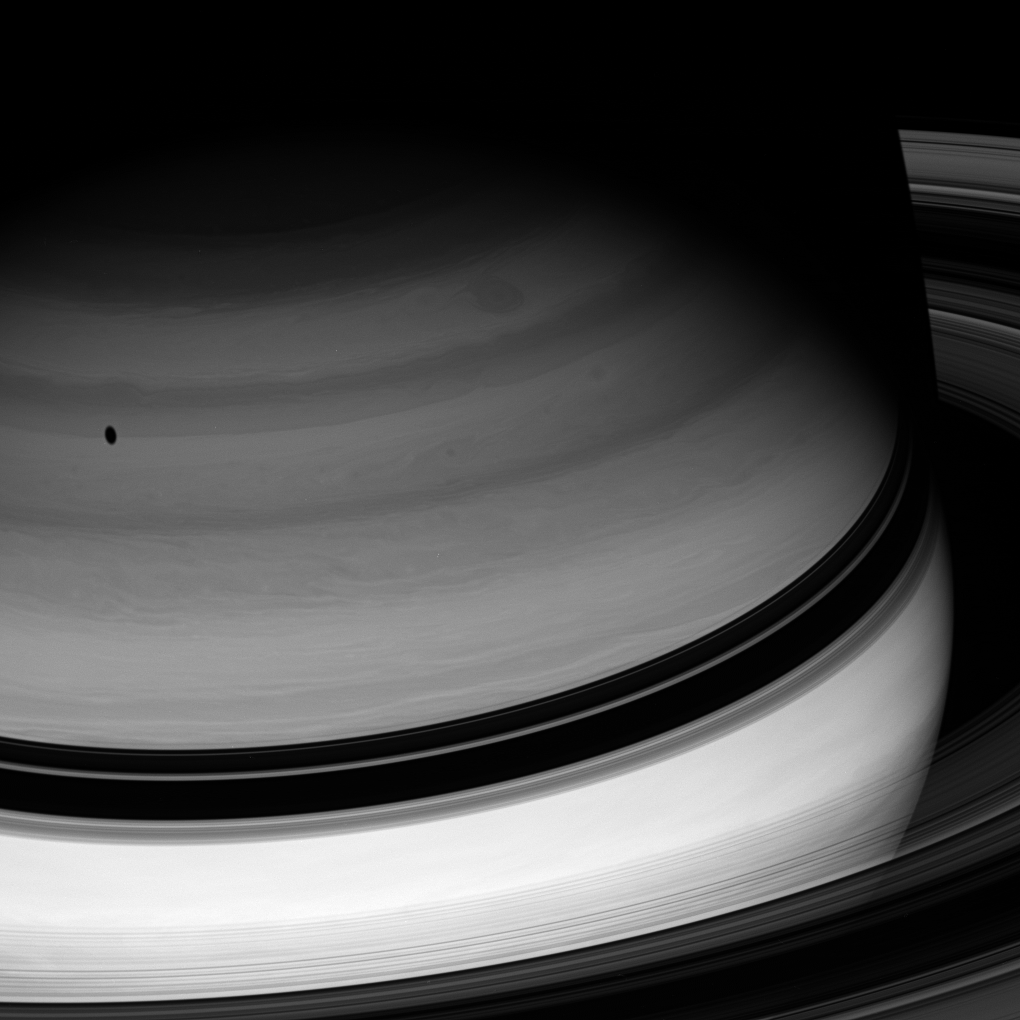

Twilight Realm

Dark shadows are an ever-present part of Saturn’s already twilit world, where the Sun’s rays are a hundred times more feeble than at Earth.

Here, the rings cast their silhouette upon the planet, which reciprocates with its own shade upon the rings at upper right. The moon Tethys also casts a dark spot onto Saturn’s clouds.

This view looks toward the unilluminated side of the rings from about 21 degrees above the ringplane. The image was taken with the Cassini spacecraft wide-angle camera on Feb. 25, 2008 using a spectral filter sensitive to wavelengths of infrared light centered at 728 nanometers. The view was acquired at a distance of approximately 1.6 million kilometers (1 million miles) from Saturn. Image scale is 94 kilometers (58 miles) per pixel.

The Cassini-Huygens mission is a cooperative project of NASA, the European Space Agency and the Italian Space Agency. The Jet Propulsion Laboratory, a division of the California Institute of Technology in Pasadena, manages the mission for NASA’s Science Mission Directorate, Washington, D.C. The Cassini orbiter and its two onboard cameras were designed, developed and assembled at JPL. The imaging operations center is based at the Space Science Institute in Boulder, Colo.

Credit: NASA/JPL/Space Science Institute